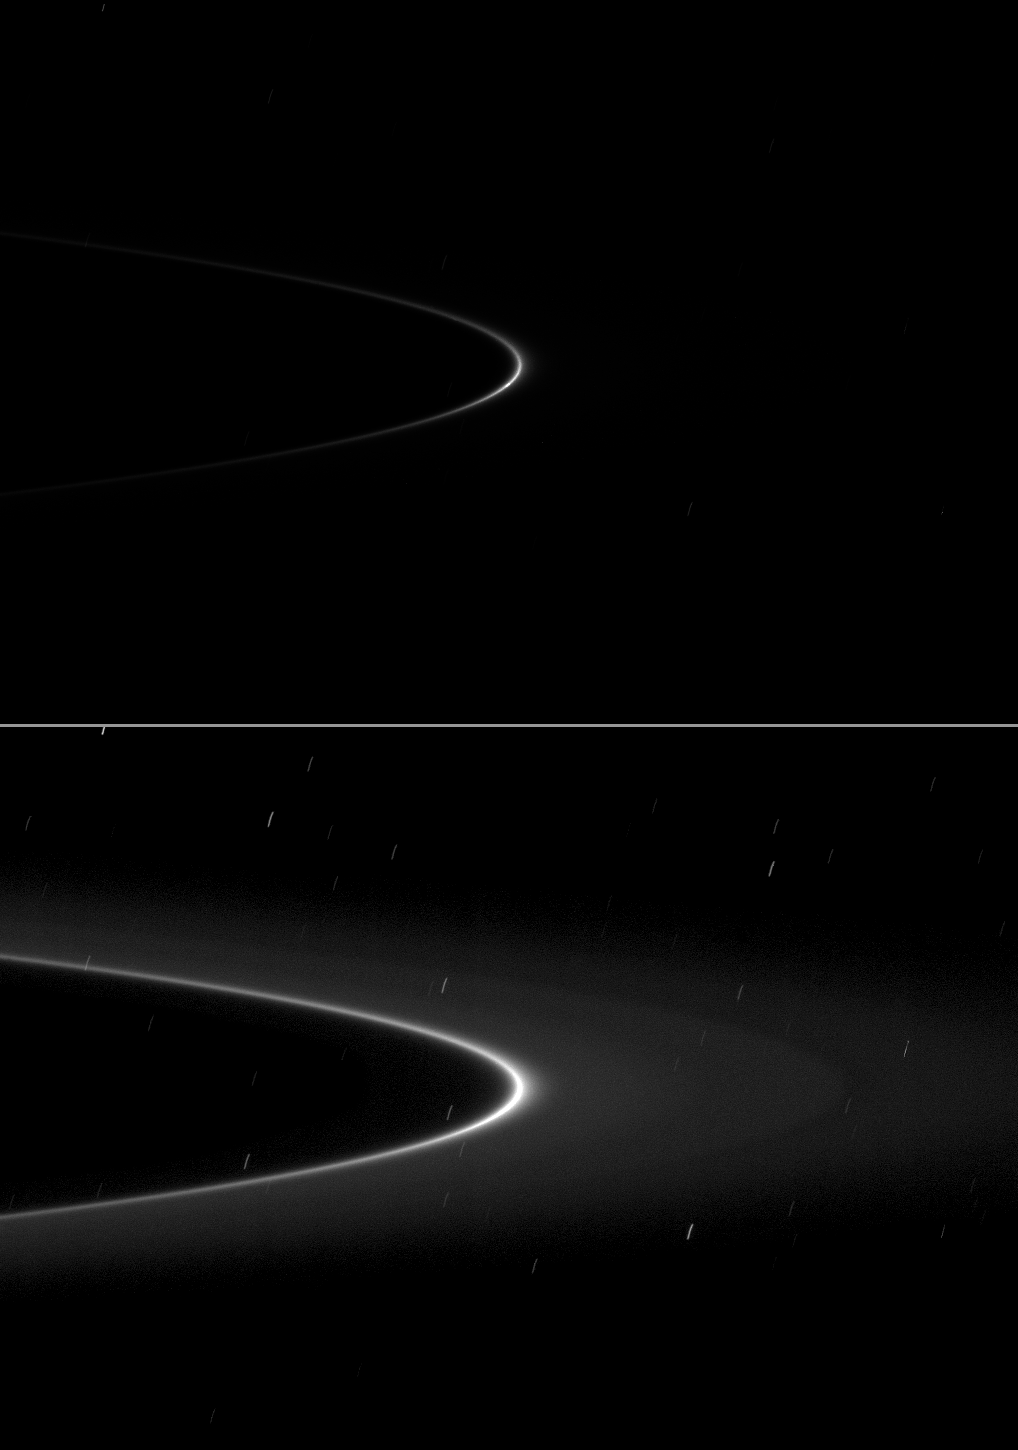

Petite Moon

A bright arc within Saturn’s faint G ring holds a tiny gift.

A small moonlet is just visible as a short streak near the ansa of the G ring arc in the top of two versions of the same image. The second (bottom) version of the image has been brightened to enhance the visibility of the G ring. The other streaks in this version of the image are stars smeared by the camera’s long exposure time of 26 seconds. This version of the image shows a gap in the G ring which was faintly visible in an earlier Cassini movie (see PIA08327).

The moonlet, dubbed S/2008 S 1, is likely a major source of the material of the G ring (see PIA11148).

This view looks toward the sunlit side of the rings from about 1 degrees below the ring plane. The image was taken in visible light with the Cassini spacecraft narrow-angle camera on Jan. 28, 2009. The view was acquired at a distance of approximately 1.2 million kilometers (746,000 miles) from Saturn and at a Sun-Saturn-spacecraft, or phase, angle of 27 degrees. Image scale is 7 kilometers (4 miles) per pixel.

The Cassini-Huygens mission is a cooperative project of NASA, the European Space Agency and the Italian Space Agency. The Jet Propulsion Laboratory, a division of the California Institute of Technology in Pasadena, manages the mission for NASA’s Science Mission Directorate, Washington, D.C. The Cassini orbiter and its two onboard cameras were designed, developed and assembled at JPL. The imaging operations center is based at the Space Science Institute in Boulder, Colo.

Credit: NASA/JPL/Space Science Institute